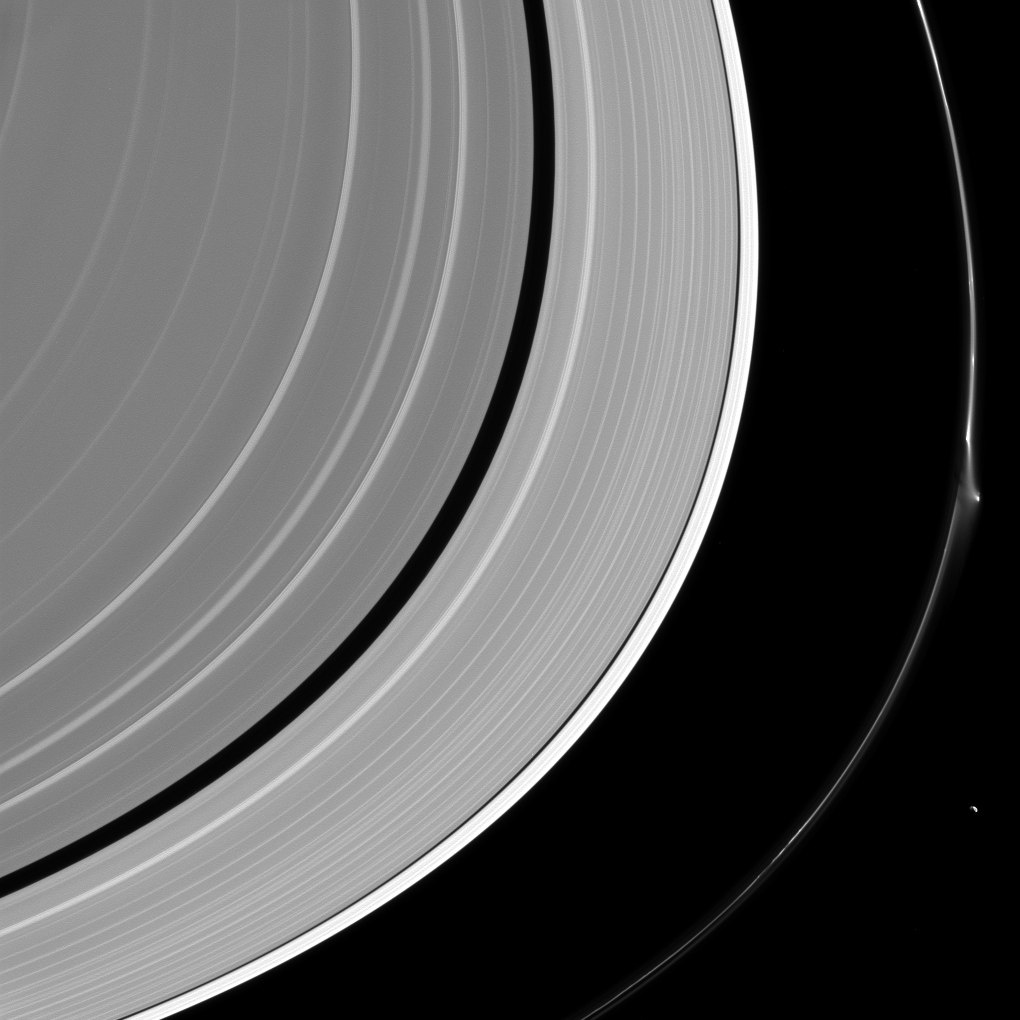

Not Guilty

A bright disruption in Saturn’s narrow F ring suggests it may have been disturbed recently. This feature was mostly likely not caused by Pandora (50 miles or 81 kilometers across) which lurks nearby, at lower right. More likely, it was created by the interaction of a small object embedded in the ring itself and material in the core of the ring. Scientists sometimes refer to these features as “jets.”

Because these bodies are small and embedded in the F ring itself, they are difficult to spot at the resolution available to NASA’s Cassini spacecraft. Instead, their handiwork reveals their presence, and scientists use the Cassini spacecraft to study these stealthy sculptors of the F ring.

This view looks toward the sunlit side of the rings from about 15 degrees above the ring plane. The image was taken in visible light with the Cassini spacecraft narrow-angle camera on April 8, 2016.

The view was acquired at a distance of approximately 1.4 million miles (2.2 million kilometers) from Saturn and at a Sun-Saturn-spacecraft, or phase, angle of 105 degrees. Image scale is 8 miles (13 kilometers) per pixel.

The Cassini mission is a cooperative project of NASA, ESA (the European Space Agency) and the Italian Space Agency. The Jet Propulsion Laboratory, a division of the California Institute of Technology in Pasadena, manages the mission for NASA’s Science Mission Directorate, Washington. The Cassini orbiter and its two onboard cameras were designed, developed and assembled at JPL. The imaging operations center is based at the Space Science Institute in Boulder, Colorado.

Credit: NASA/JPL-Caltech/Space Science Institute